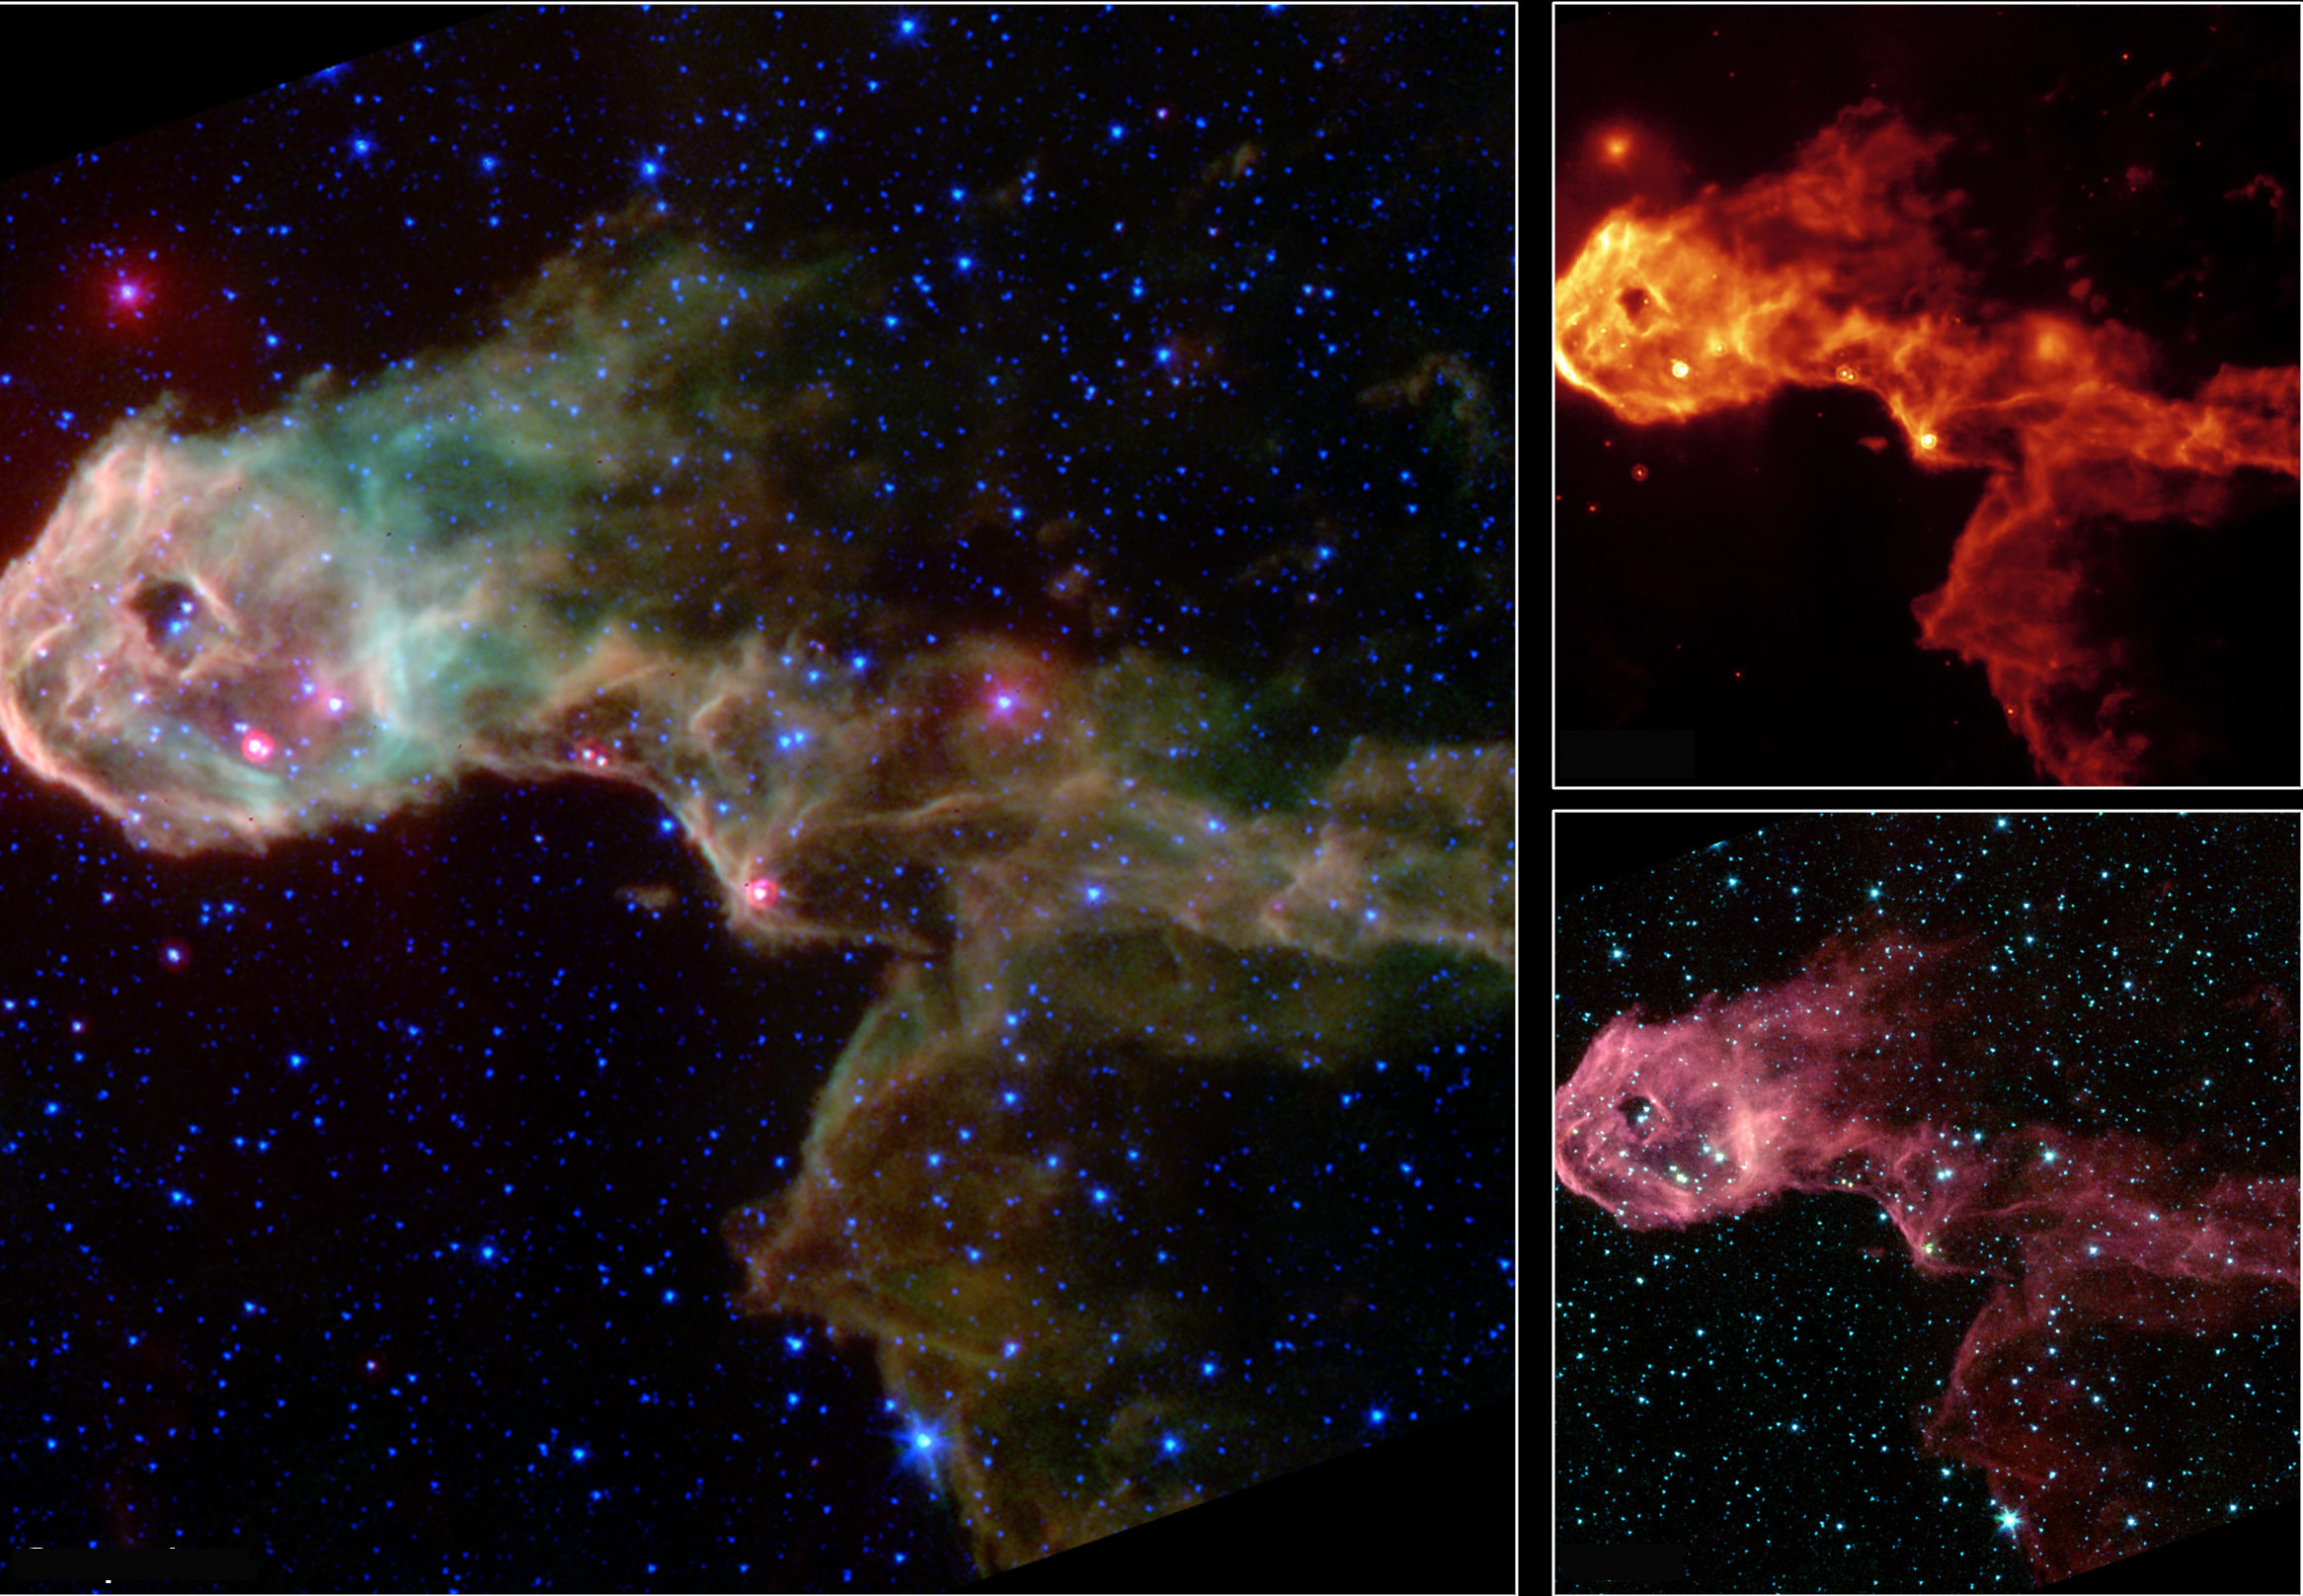

Multi-Wavelength Views of Protostars in IC 1396

NASA’s Spitzer Space Telescope has captured a glowing stellar nursery within a dark globule that is opaque at visible light. These new images pierce through the obscuration to reveal the birth of new protostars, or embryonic stars, and young stars never before seen.

The Elephant’s Trunk Nebula is an elongated dark globule within the emission nebula IC 1396 in the constellation of Cepheus. Located at a distance of 2,450 light-years, the globule is a condensation of dense gas that is barely surviving the strong ionizing radiation from a nearby massive star. The globule is being compressed by the surrounding ionized gas.

The large composite image above is a product of combining data from the observatory’s multiband imaging photometer and the infrared array camera. The thermal emission at 24 microns measured by the photometer (red) is combined with near-infrared emission from the camera at 3.6/4.5 microns (blue) and from 5.8/8.0 microns (green). The colors of the diffuse emission and filaments vary, and are a combination of molecular hydrogen (which tends to be green) and polycyclic aromatic hydrocarbon (brown) emissions.

Within the globule, a half dozen newly discovered protostars, or embryonic stars, are easily discernible as the bright red-tinted objects, mostly along the southern rim of the globule. These were previously undetected at visible wavelengths due to obscuration by the thick cloud (‘globule body’) and by dust surrounding the newly forming stars. The newborn stars form in the dense gas because of compression by the wind and radiation from a nearby massive star (located outside the field of view to the left). The winds from this unseen star are also responsible for producing the spectacular filamentary appearance of the globule itself.

The Spitzer Space Telescope also sees many newly discovered young stars, often enshrouded in dust, which may be starting the nuclear fusion that defines a star. These young stars are too cool to be seen at visible wavelengths. Both the protostars and young stars are bright in the mid-infrared because of their surrounding discs of solid material. A few of the visible-light stars in this image were found to have excess infrared emission, suggesting they are more mature stars surrounded by primordial remnants from their formation, or from crumbling asteroids and comets in their planetary systems.

Credit: NASA/JPL/Caltech